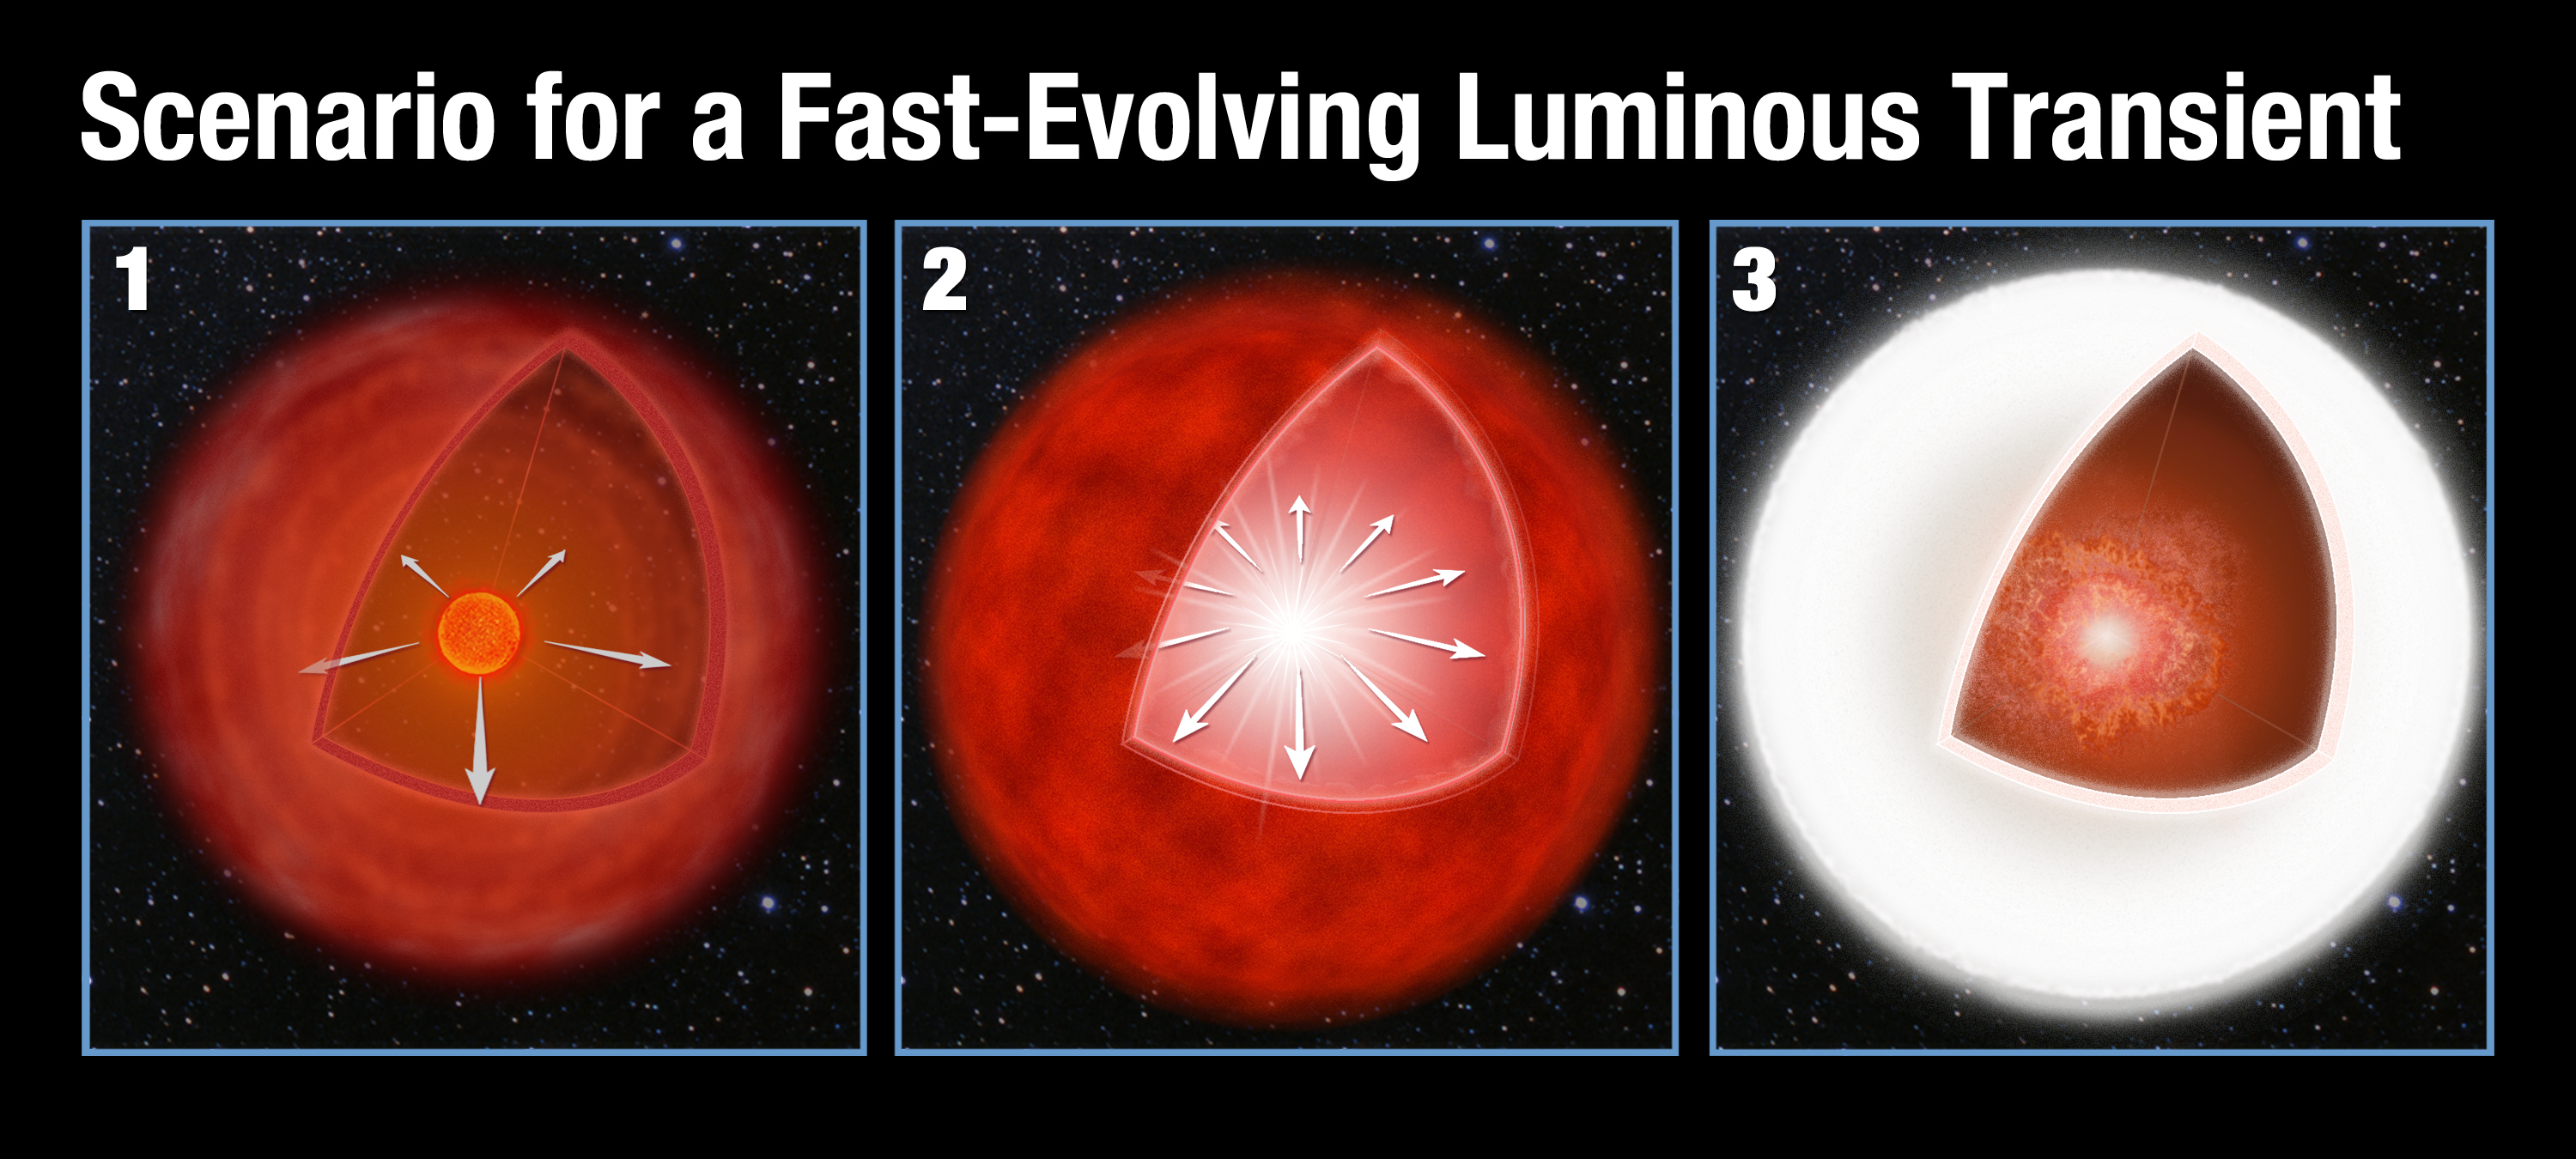

Scenario for a Fast-Evolving Luminous Transient

Model for the Creation of a Fast-Evolving Luminous Transient

This illustration shows a proposed model for a mysterious astronomical event called a Fast-Evolving Luminous Transient (FELT). In the left panel, an aging red giant star loses mass via a stellar wind. This balloons into a huge gaseous shell around the star. In the center panel, the massive star’s core implodes to trigger a supernova explosion. In the right panel, the supernova shockwave plows into the outer shell, converting the kinetic energy from the explosion into a brilliant burst of light. The flash of radiation lasts for only a few days — one-tenth the duration of a typical supernova explosion.

Credit: NASA, ESA, and A. Feild (STScI)